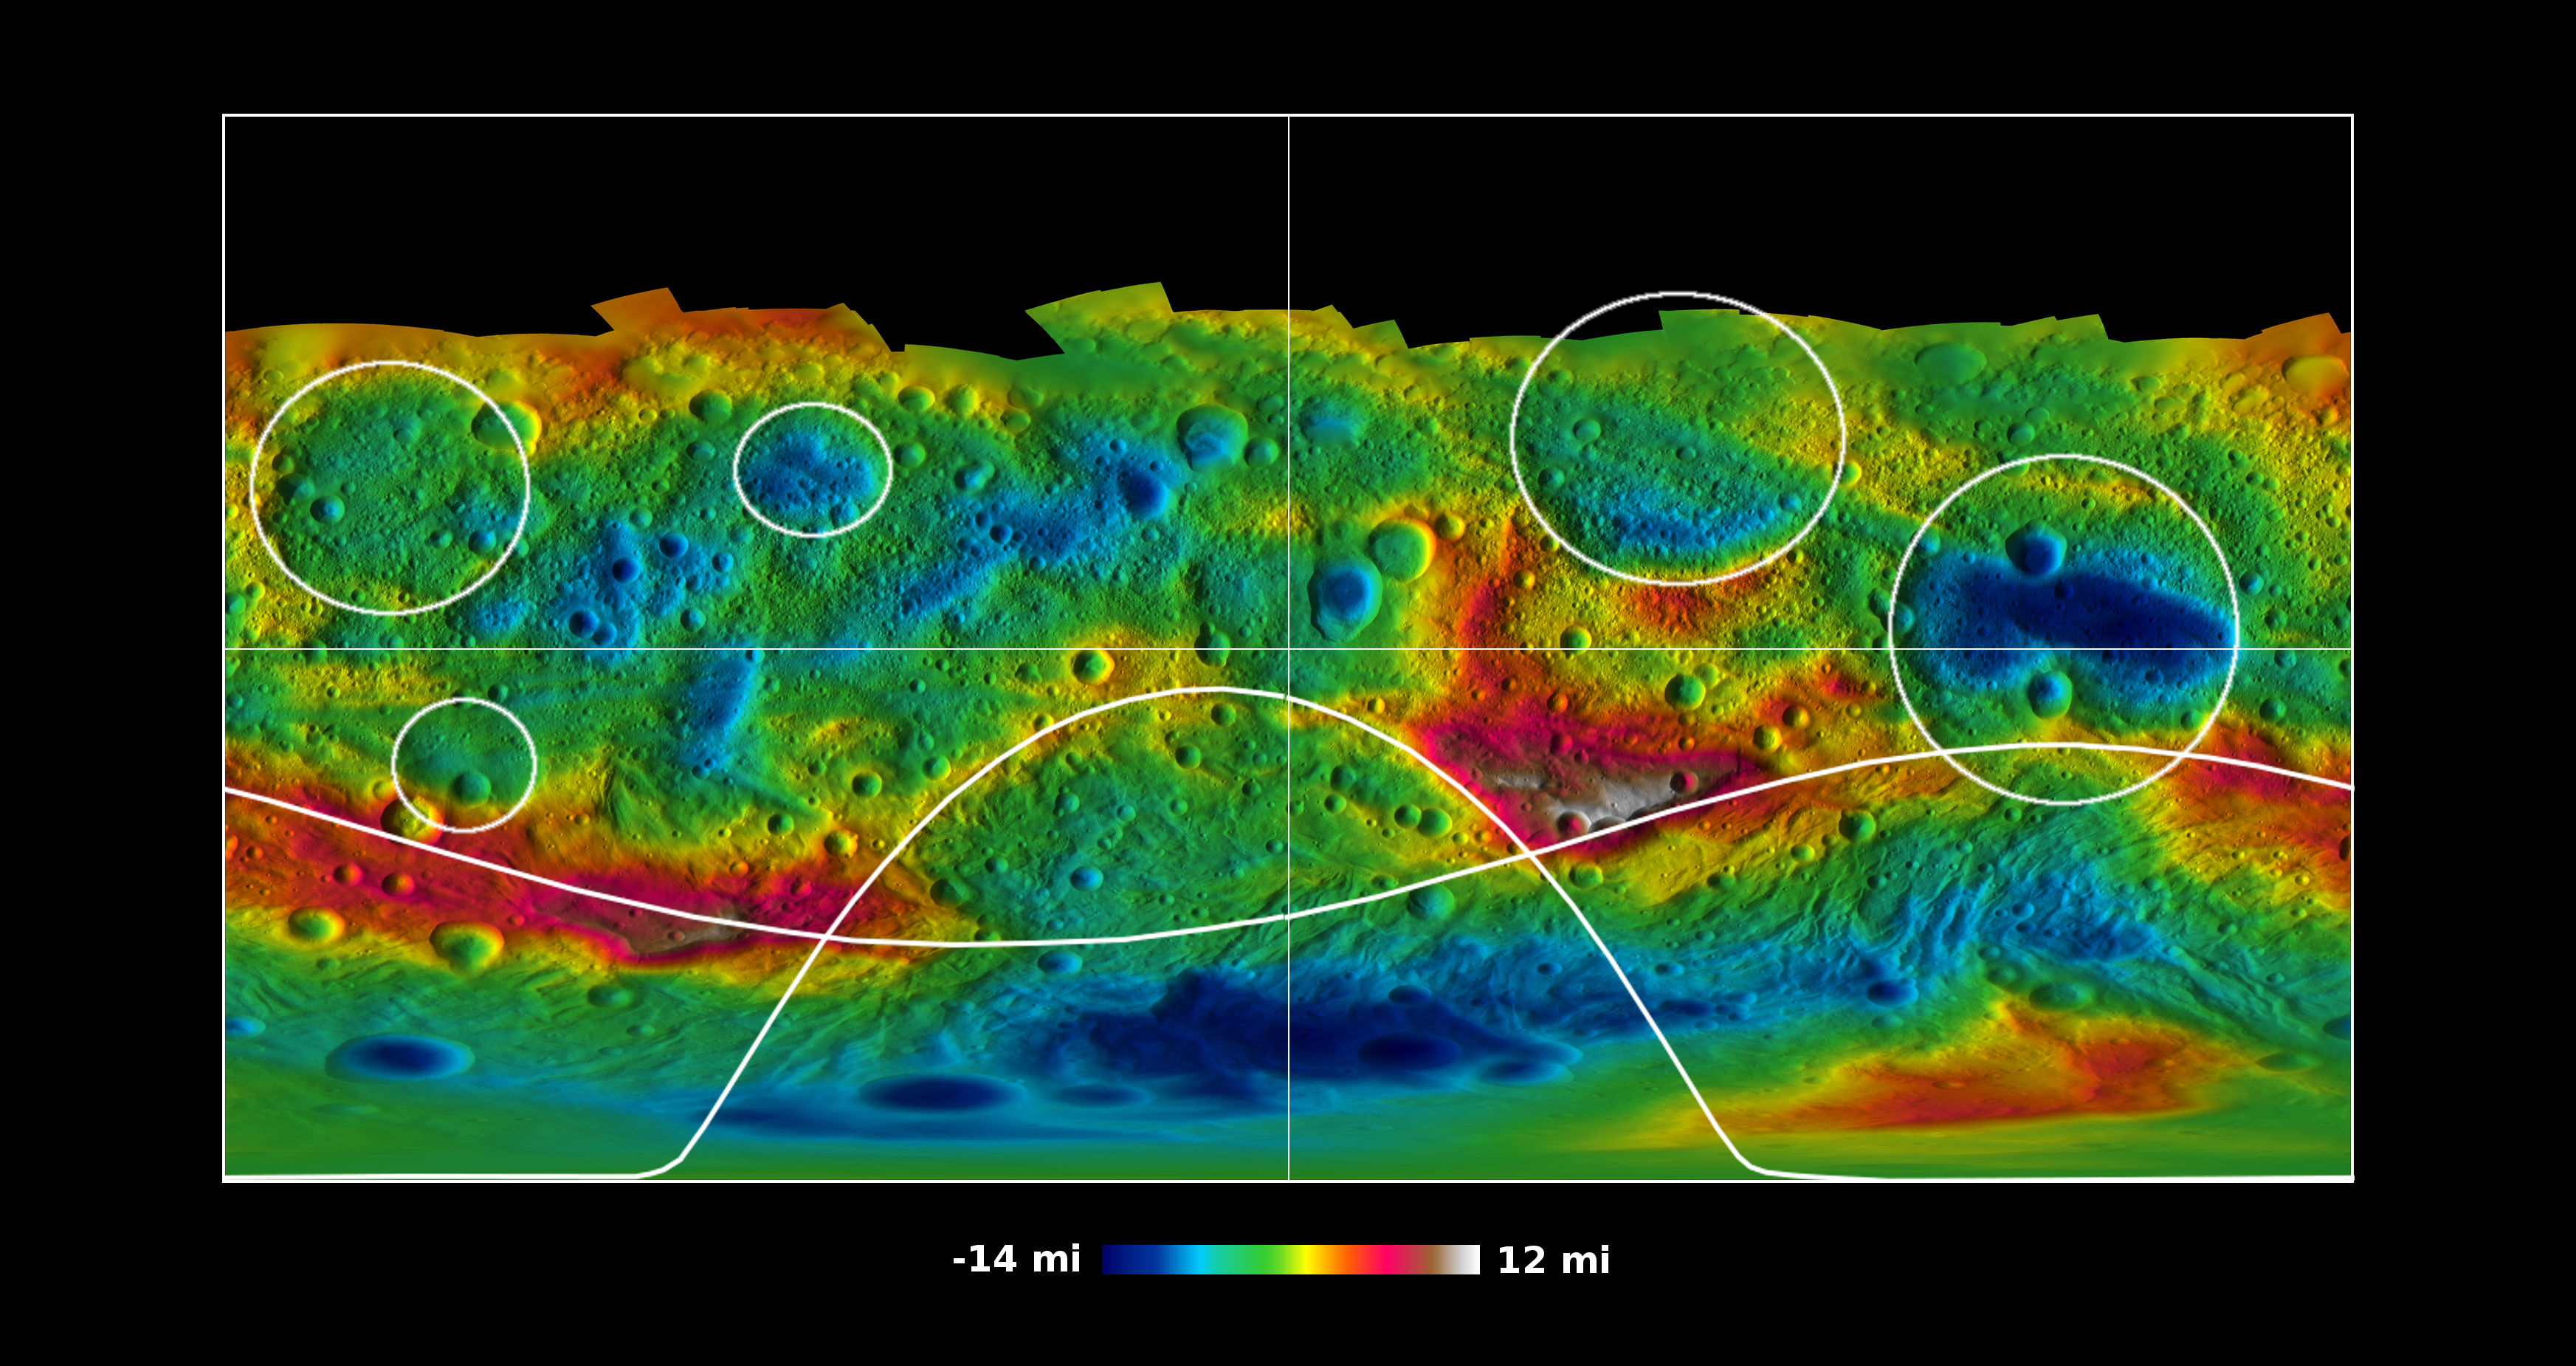

Global Topography of Vesta

This global map from NASA’s Dawn mission shows the topography of the giant asteroid Vesta, with the seven most prominent impact basins highlighted. These basins are larger than 60 miles (100 kilometers) across. Higher areas appear in red and lower areas appear in blue.

The topography was derived from images taken by Dawn’s framing camera during Dawn’s high-altitude mapping orbit, which averaged about 420 miles (680 kilometers) in altitude and took place from Sept. 30 to Nov. 2, 2011. The resolution during that orbit was about 200 feet (60 meters) per pixel. The elevations are relative to an ellipsoid model of Vesta that fits the body’s average shape.

The Dawn mission to Vesta and Ceres is managed by NASA’s Jet Propulsion Laboratory, a division of the California Institute of Technology in Pasadena, for NASA’s Science Mission Directorate, Washington. UCLA is responsible for overall Dawn mission science. The Dawn framing cameras were developed and built under the leadership of the Max Planck Institute for Solar System Research, Katlenburg-Lindau, Germany, with significant contributions by DLR German Aerospace Center, Institute of Planetary Research, Berlin, and in coordination with the Institute of Computer and Communication Network Engineering, Braunschweig. The framing camera project is funded by the Max Planck Society, DLR and NASA/JPL.

Credit: NASA/JPL-Caltech/UCLA/MPS/DLR/IDA/PSI